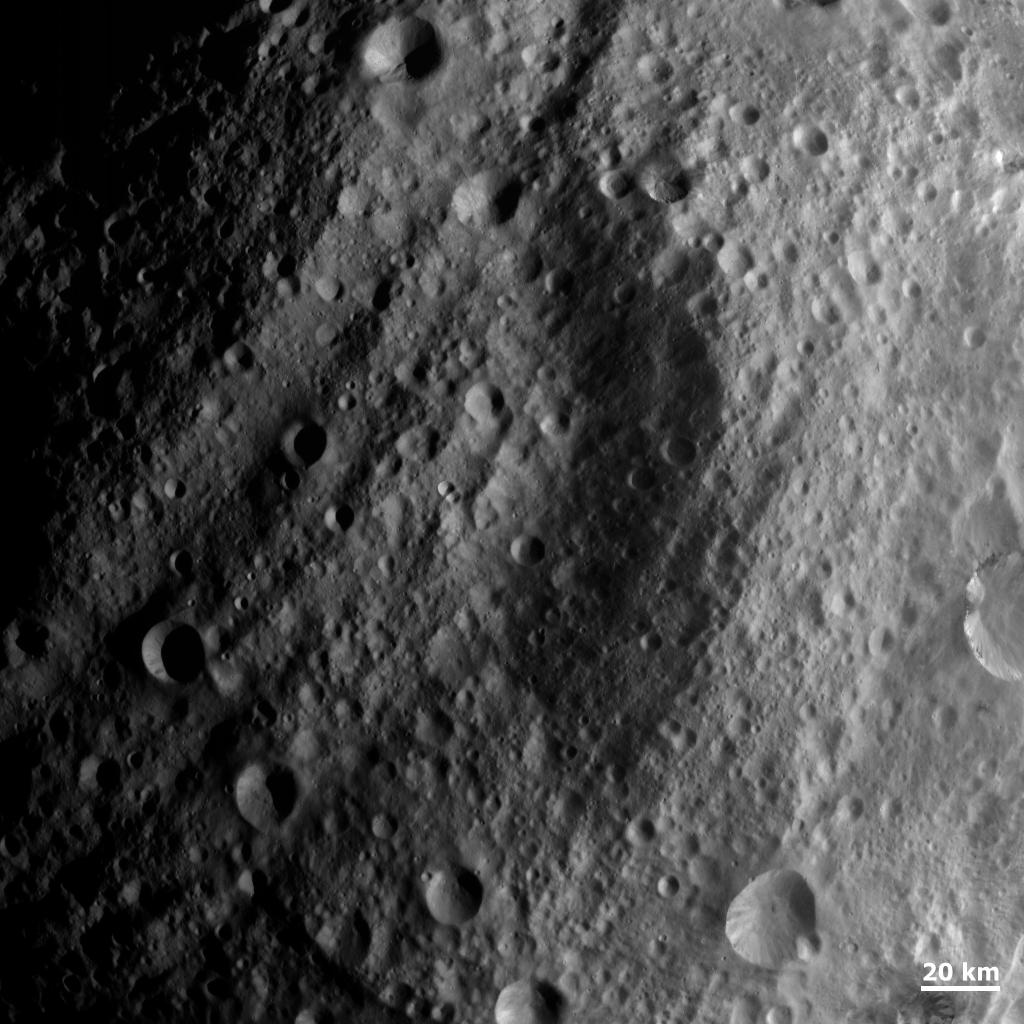

Troughs Covered by Impacts

NASA’s Dawn spacecraft obtained this image with its framing camera on Aug. 20, 2011. This image was taken through the camera’s clear filter. The image has a resolution of about 260 meters per pixel.

The Dawn mission to Vesta and Ceres is managed by NASA’s Jet Propulsion Laboratory, a division of the California Institute of Technology in Pasadena, for NASA’s Science Mission Directorate, Washington. UCLA is responsible for overall Dawn mission science. The Dawn framing cameras were developed and built under the leadership of the Max Planck Institute for Solar System Research, Katlenburg-Lindau, Germany, with significant contributions by DLR German Aerospace Center, Institute of Planetary Research, Berlin, and in coordination with the Institute of Computer and Communication Network Engineering, Braunschweig. The Framing Camera project is funded by the Max Planck Society, DLR, and NASA/JPL.

Credit: NASA/JPL-Caltech/UCLA/MPS/DLR/IDA